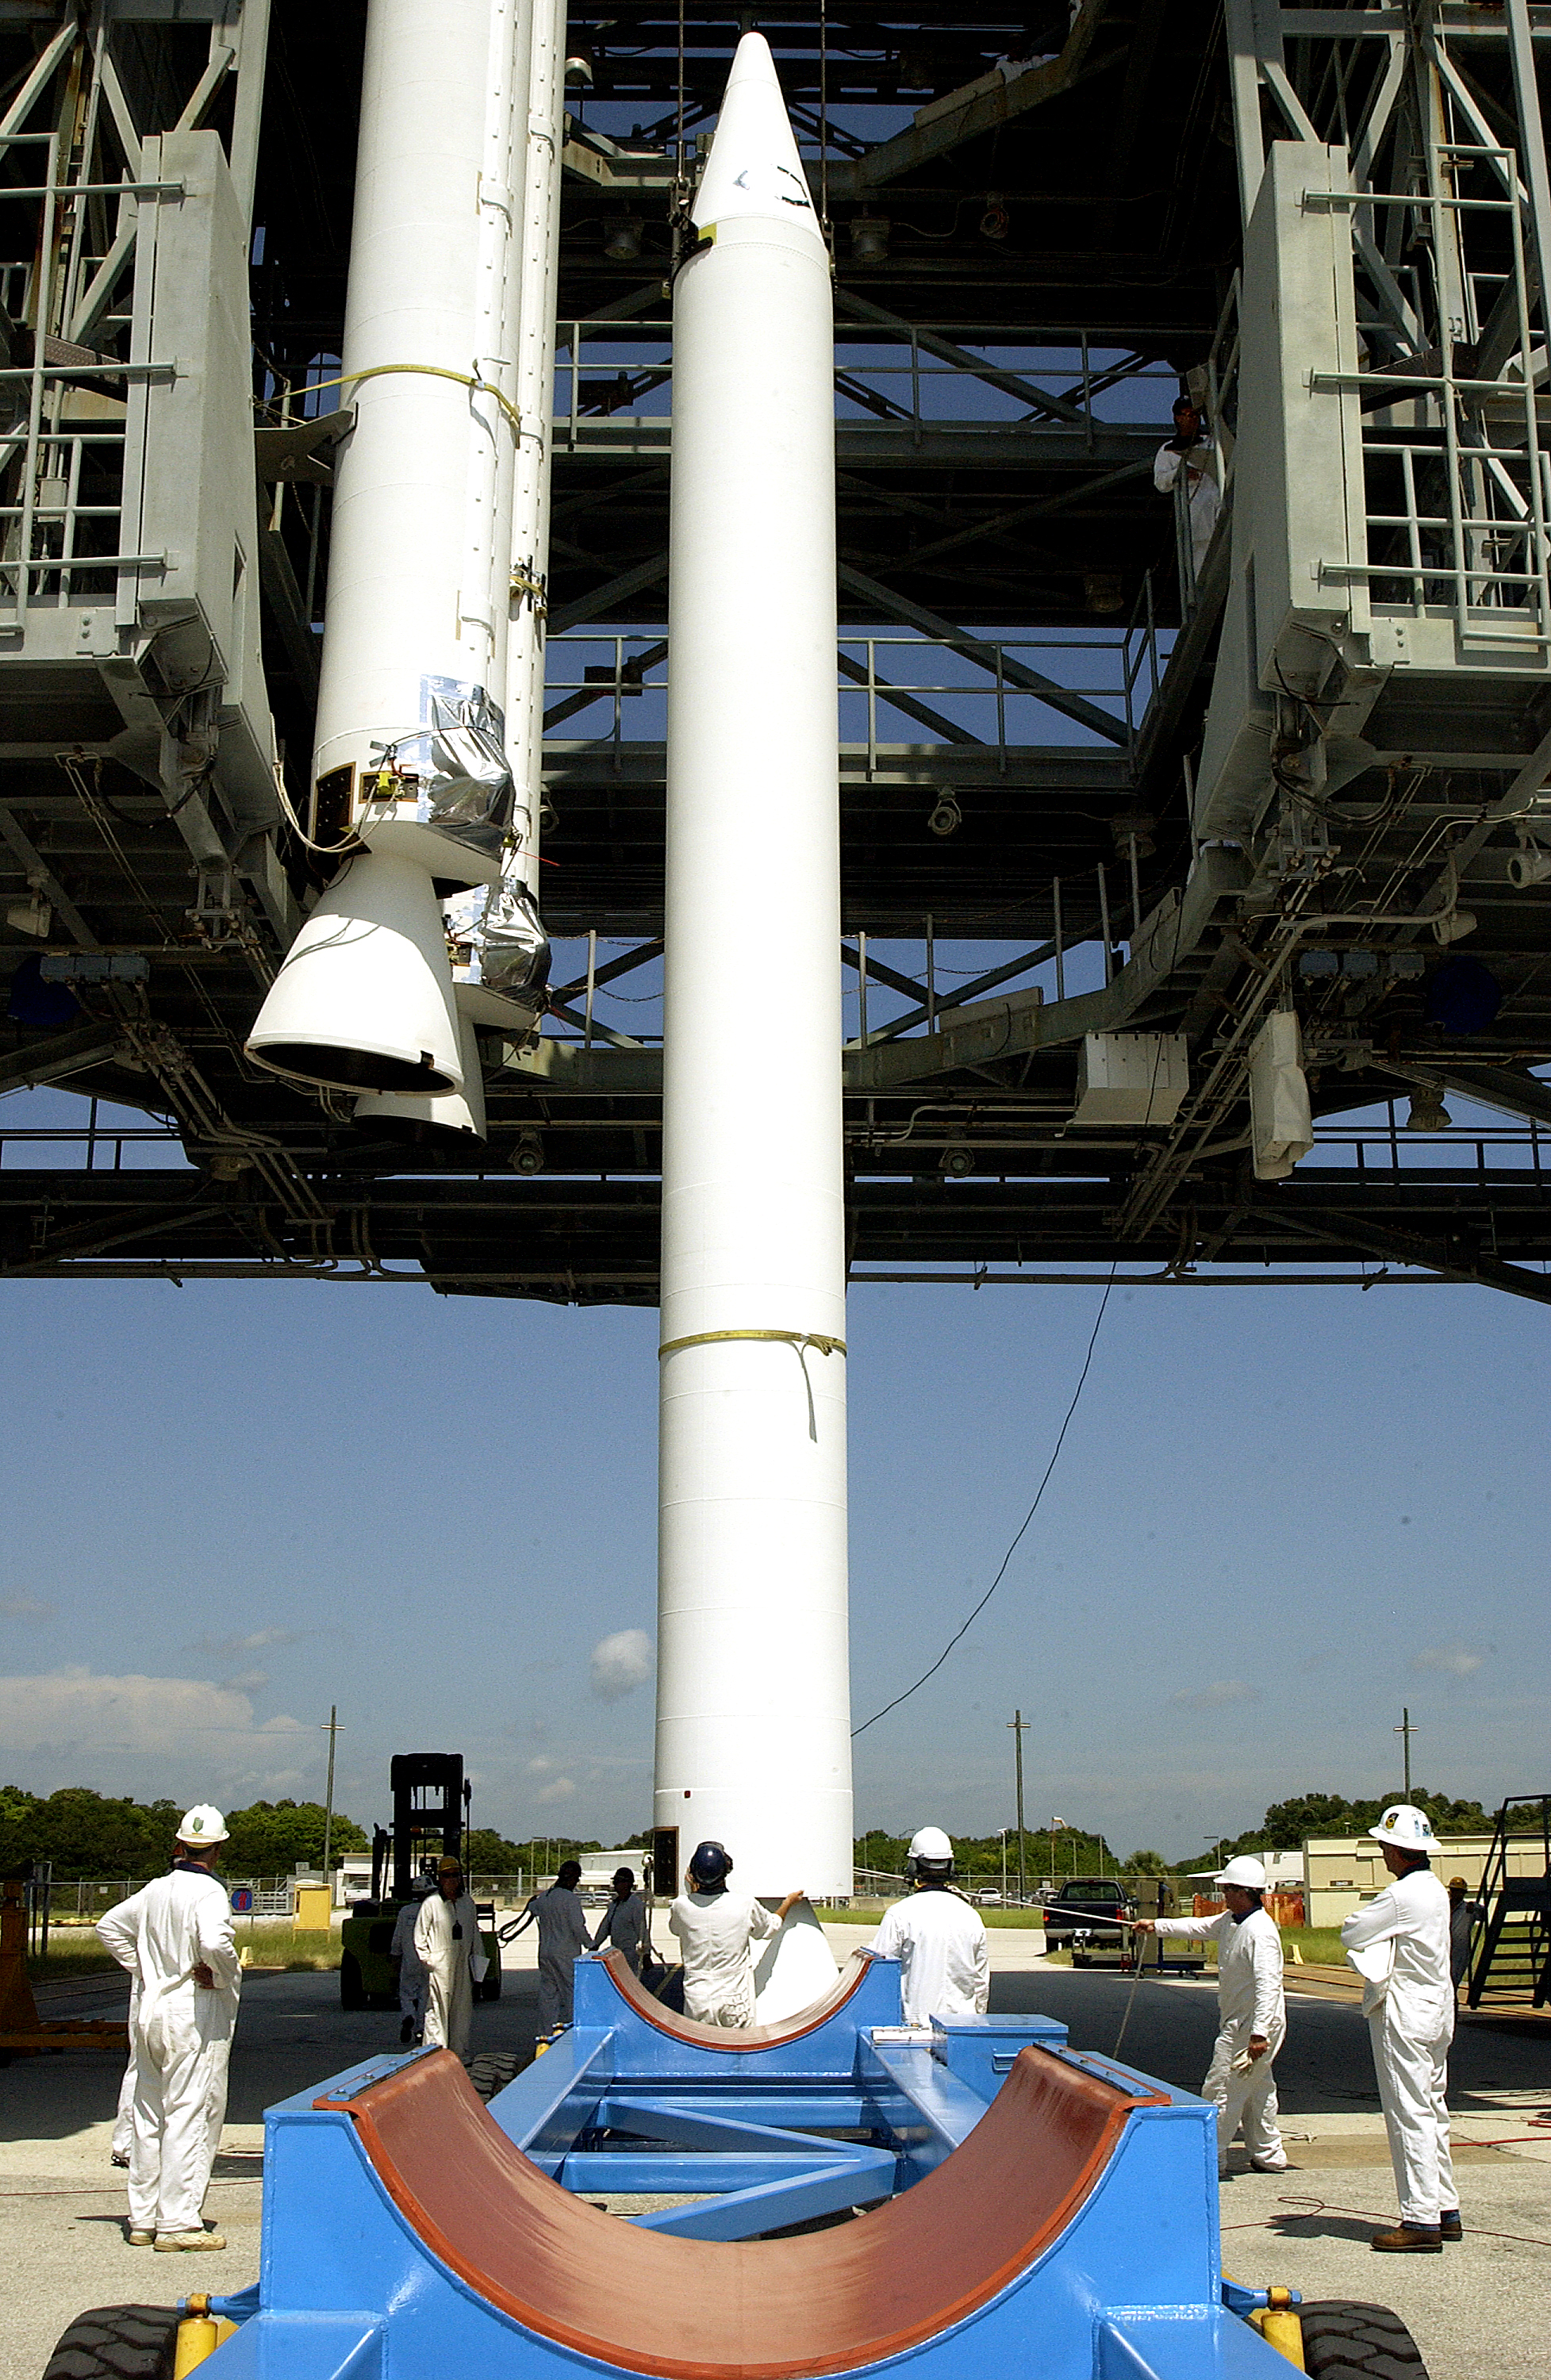

Solid Rocket Booster

A solid rocket booster is lifted into position in order to be mated to the first stage of Spitzer's Delta II rocket.

Credit: NASA/KSC